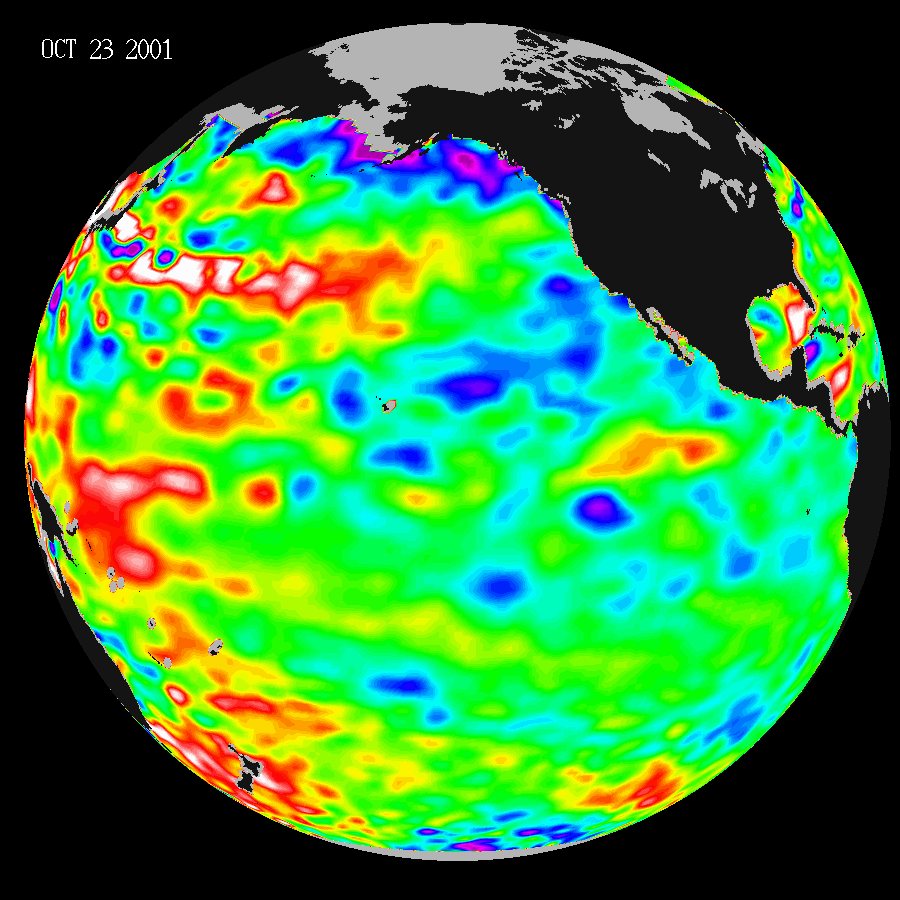

Pacific Decadal Oscillation

Like fall and winter of 2000, this year’s Topex/Poseidon satellite data shows that the Pacific ocean continues to be dominated by the strong Pacific Decadal Oscillation, which is larger than the El Niño/La Niña pattern. The data, taken during a ten-day collection cycle ending Oct. 29, 2001, show that the near-equatorial ocean has been very quiet in the past year, and sea levels and sea surface temperatures are near normal. Above-normal sea surface heights and warmer ocean temperatures, indicated by the red and white areas, still blanket the far western tropical Pacific and much of the north mid-Pacific. Red areas are about 10 centimeters (4inches) above normal; white areas show the sea surface height is between 14 and 32 centimeters (6 to 13 inches) above normal.

In the western Pacific, the buildup of the Pacific Decadal Oscillation pattern, first noted by Topex/Poseidon oceanographers more than three years ago, has outlasted both the El Niño and La Niña of the past few years. This warmth contrasts with the Bering Sea, Gulf of Alaska and the west coast of the United States, where lower than normal sea surface levels and cool ocean temperatures continue, as indicated by the blue areas. The blue areas are between 5 and 13 centimeters (2 and 5 inches) below normal, while the purple areas range from 14 to 18 centimeters (6 to 7 inches) below normal.

According to oceanographer Dr. William Patzert of NASA’s Jet Propulsion Laboratory, Pasadena, Calif., the striking similarity between data taken in 2000 and the same time period in 2001 indicates that winter weather forecasts for this year will be similar to last year.

The joint U.S.-French Topex/Poseidon mission is managed by the JPL for NASA’s Earth Science Enterprise, NASA Headquarters, Washington, D.C. JPL is a division of the California Institute of Technology in Pasadena.

Credit: NASA/JPL